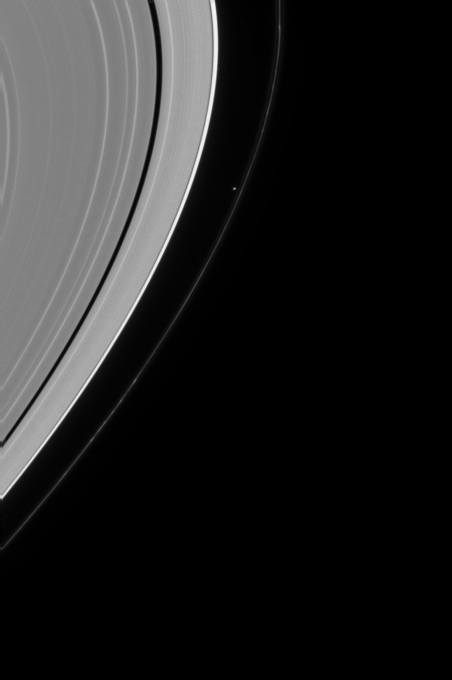

Herding the Rings

Saturn’s moon Prometheus is seen shepherding the inner edge of Saturn’s F ring. Prometheus is 102 kilometers (63 miles) across and was captured in a close-up view by the Cassini spacecraft near the time of orbital insertion at Saturn (PIA06098). A number of clumps are visible here along the arcing F ring.

The image was taken with the Cassini spacecraft narrow angle camera on Aug. 5, 2004, at a distance of 8.2 million kilometers (5.1 million miles) from Saturn through a filter sensitive to visible green light. The image scale is 49 kilometers (33 miles) per pixel. Contrast was slightly enhanced to aid visibility.

The Cassini-Huygens mission is a cooperative project of NASA, the European Space Agency and the Italian Space Agency. The Jet Propulsion Laboratory, a division of the California Institute of Technology in Pasadena, manages the Cassini-Huygens mission for NASA’s Office of Space Science, Washington, D.C. The Cassini orbiter and its two onboard cameras, were designed, developed and assembled at JPL. The imaging team is based at the Space Science Institute, Boulder, Colo.

Credit: NASA/JPL/Space Science Institute